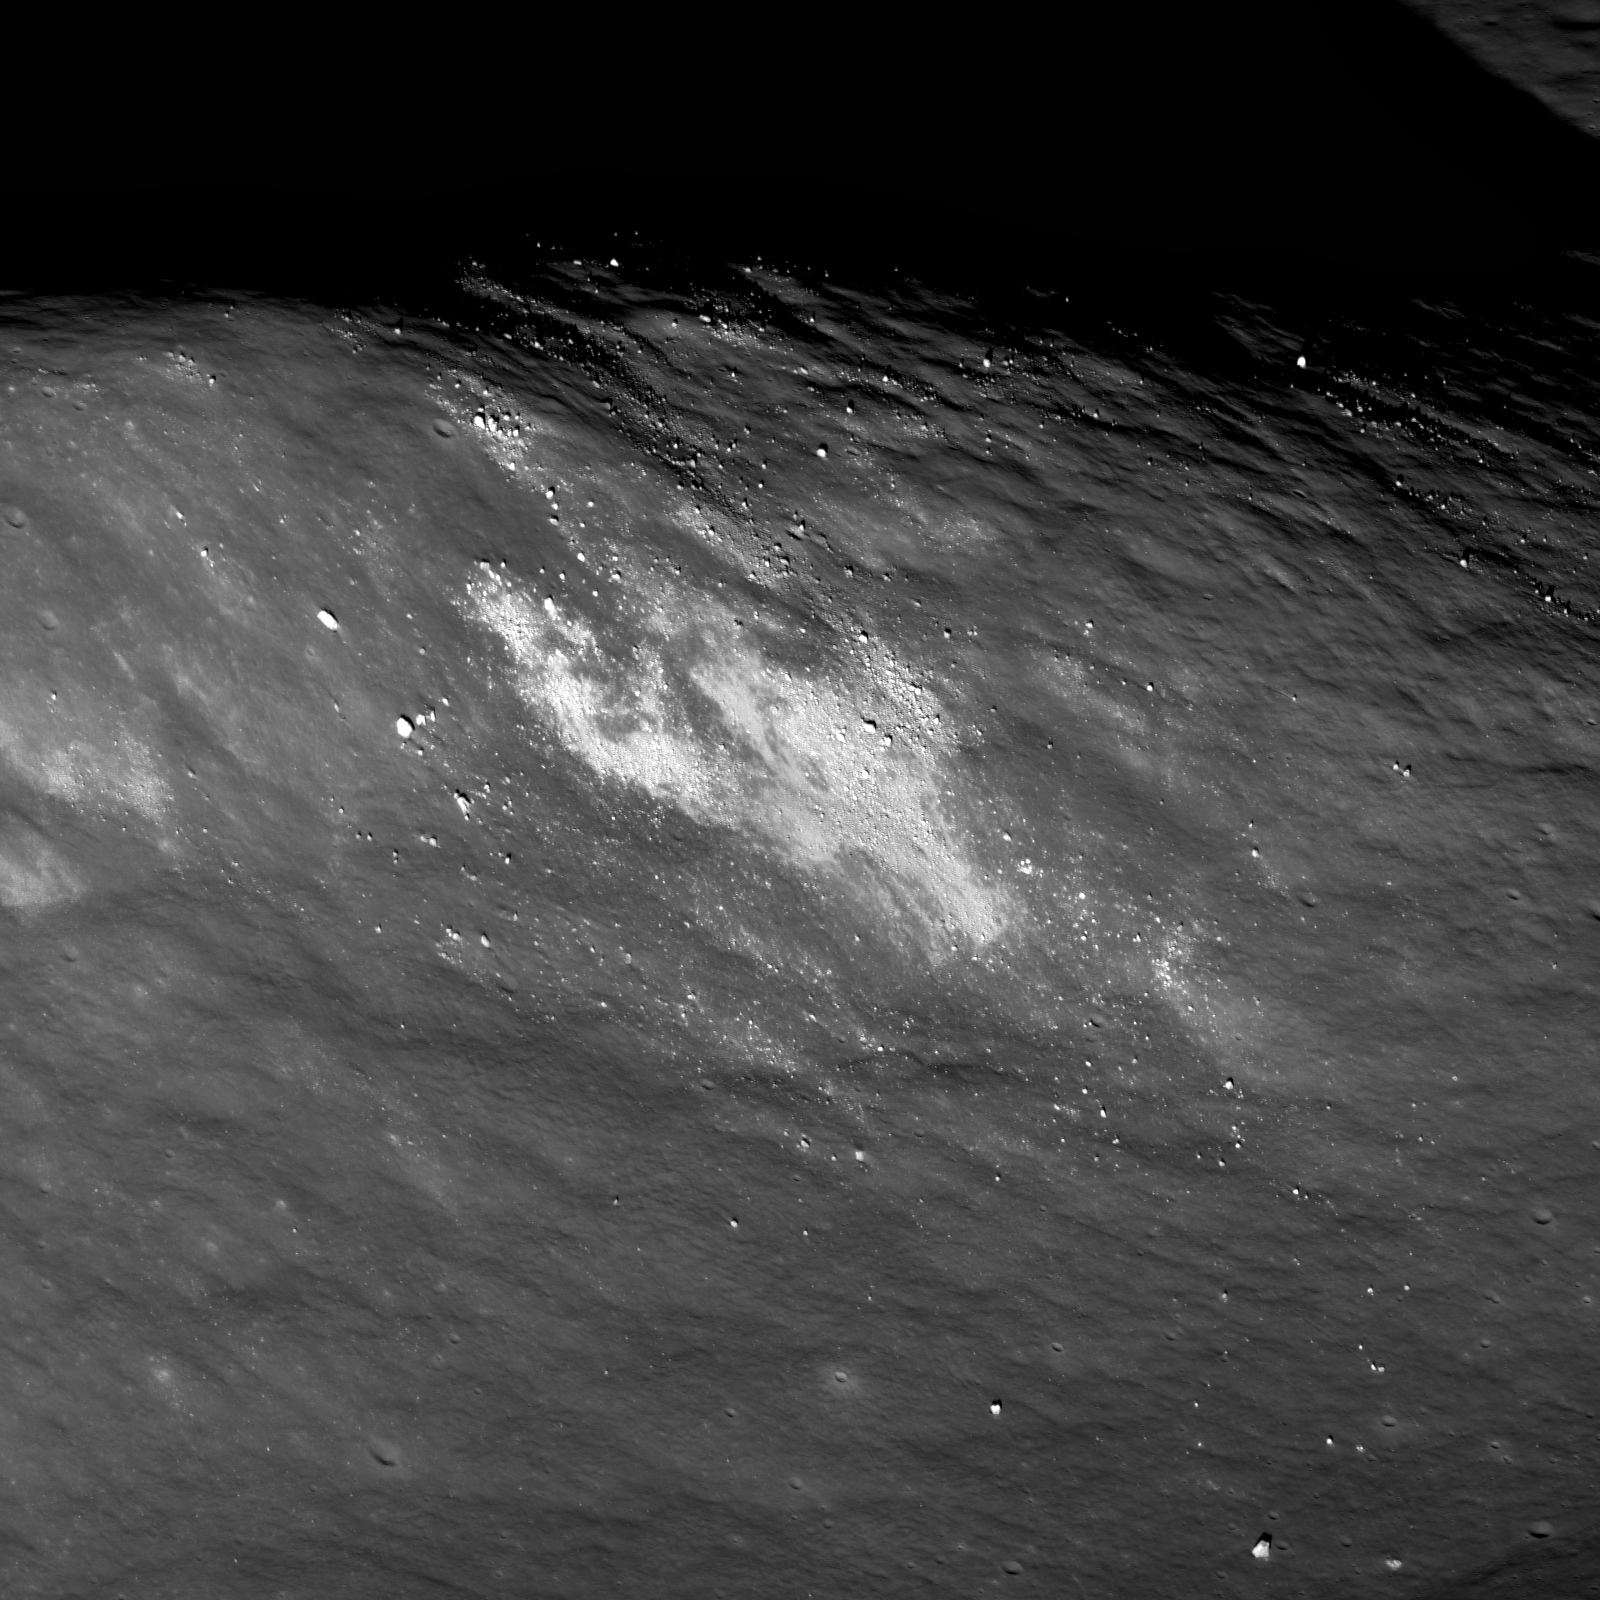

Aitken Central Peak, Seen Obliquely

Southern end of Aitken crater central peak complex. The upper left is about 1000 meters (3280 feet) above the crater floor, which is just seen at lower right. Bright material (high albedo) may be a landslide of local soil, or a secondary impact from a small nearby impact crater. Distance along ridge line is ~4 kilometers (~2.5 miles).

NASA’s Goddard Space Flight Center built and manages the mission for the Exploration Systems Mission Directorate at NASA Headquarters in Washington. The Lunar Reconnaissance Orbiter Camera was designed to acquire data for landing site certification and to conduct polar illumination studies and global mapping. Operated by Arizona State University, LROC consists of a pair of narrow-angle cameras (NAC) and a single wide-angle camera (WAC). The mission is expected to return over 70 terabytes of image data.

Credit: NASA/GSFC/Arizona State University